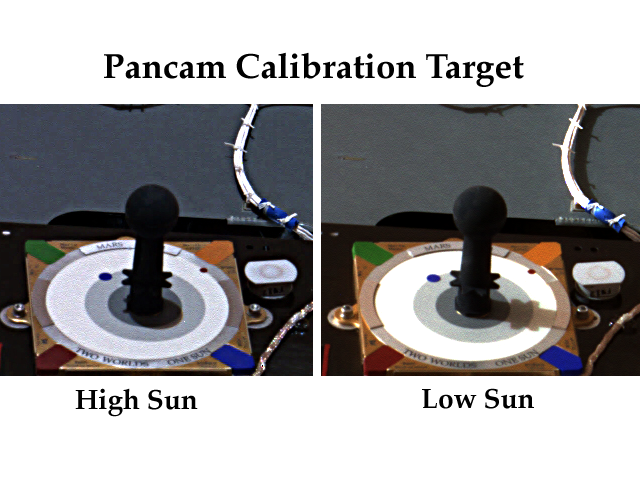

Sundial Lands on Mars

Two views of a sundial called the MarsDial can be seen in this image taken on Mars by the Mars Exploration Rover Spirit’s panoramic camera. These calibration instruments, positioned on the solar panels of both Spirit and the Mars Exploration Rover Opportunity, are tools for both scientists and educators. Scientists use the sundial to adjust the rovers’ panoramic cameras, while students participating in NASA’s Red Rover Goes to Mars program will monitor the dial to track time on Mars. Students worldwide will also have the opportunity to build their own Earth sundial and compare it to that on Mars.

The left image was captured near martian noon when the Sun was very high in the sky. The right image was acquired later in the afternoon when the Sun was lower in sky, casting longer shadows. The colored blocks in the corners of the sundial are used to fine-tune the panoramic camera’s sense of color. Shadows cast on the sundial help scientists adjust the brightness of images.

The sundial is embellished with artwork from children, and displays the word Mars in 17 different languages.

Credit: NASA/JPL/Cornell University